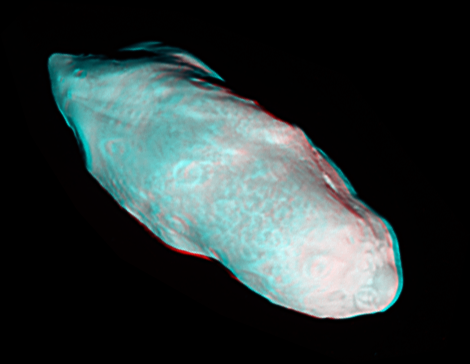

Prometheus Popping in 3-D

Saturn’s potato-shaped moon Prometheus is rendered in three dimensions in this close-up from Cassini.

This 3-D view is a color composite picture made from two different black and white images that were taken from slightly different viewing angles. The images are combined so that the viewer’s left and right eye, respectively and separately, see a left and right image of the black and white stereo pair when viewed through red-blue glasses.

This view looks toward the leading hemisphere of Prometheus (86 kilometers, or 53 miles across). North on Prometheus is up and rotated 47 degrees to the right. The end of Prometheus on the lower right points toward Saturn, and the end on the upper left points away from the planet.

The images were taken in visible light with the Cassini spacecraft narrow-angle camera on Dec. 26, 2009. The view was obtained at a distance of approximately 57,000 kilometers (35,000 miles) from Prometheus and at a Sun-Prometheus-spacecraft, or phase, angle of 33 degrees. Image scale is 339 meters (1,112 feet) per pixel.

The Cassini-Huygens mission is a cooperative project of NASA, the European Space Agency and the Italian Space Agency. The Jet Propulsion Laboratory, a division of the California Institute of Technology in Pasadena, manages the mission for NASA’s Science Mission Directorate, Washington, D.C. The Cassini orbiter and its two onboard cameras were designed, developed and assembled at JPL. The imaging operations center is based at the Space Science Institute in Boulder, Colo.

Credit: NASA/JPL/Space Science Institute